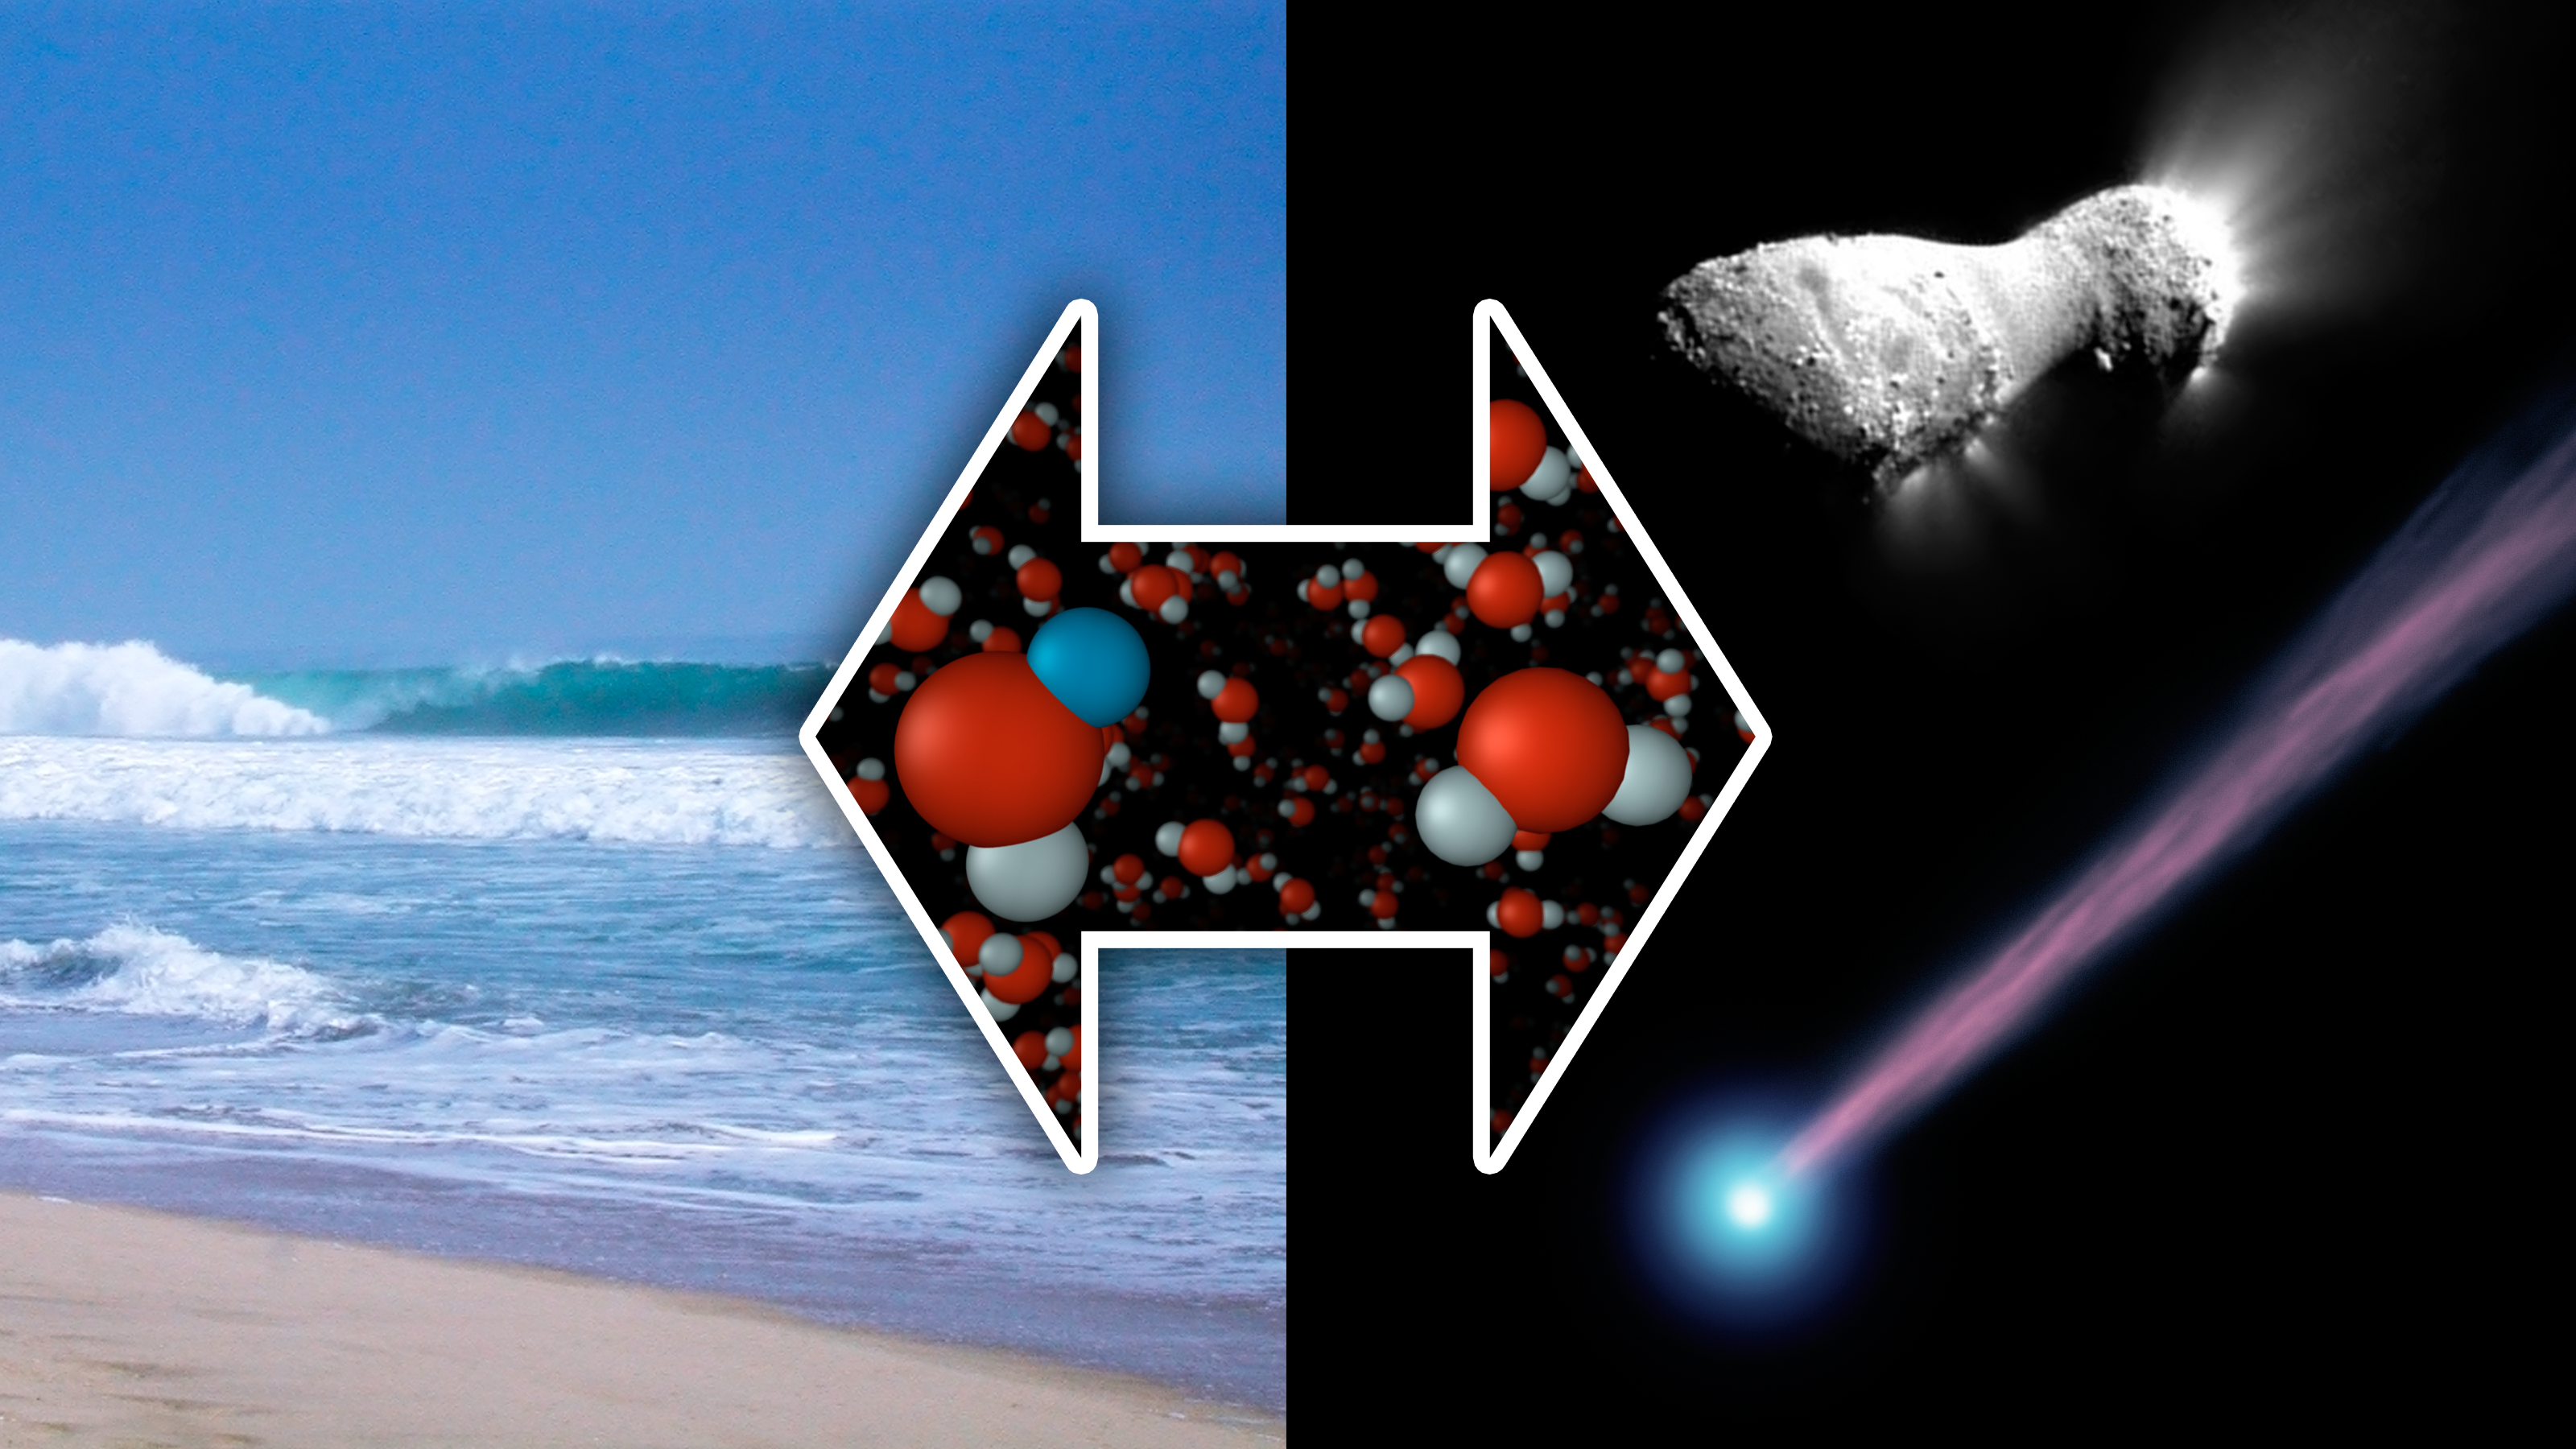

The Same Here as There

New measurements from the Herschel Space Observatory have discovered water with the same chemical signature as our oceans in a comet called Hartley 2 (pictured at right). Previously, astronomers thought icy comets impacting on a young Earth had deposited only about 10 percent of the water comprising our oceans. The new findings, however, suggest that comets played a much bigger role.

The image of comet Harley 2 at top right was taken by NASA's EPOXI mission. The image at bottom right is an artist's concept of a comet.

Credit: NASA/JPL-Caltech